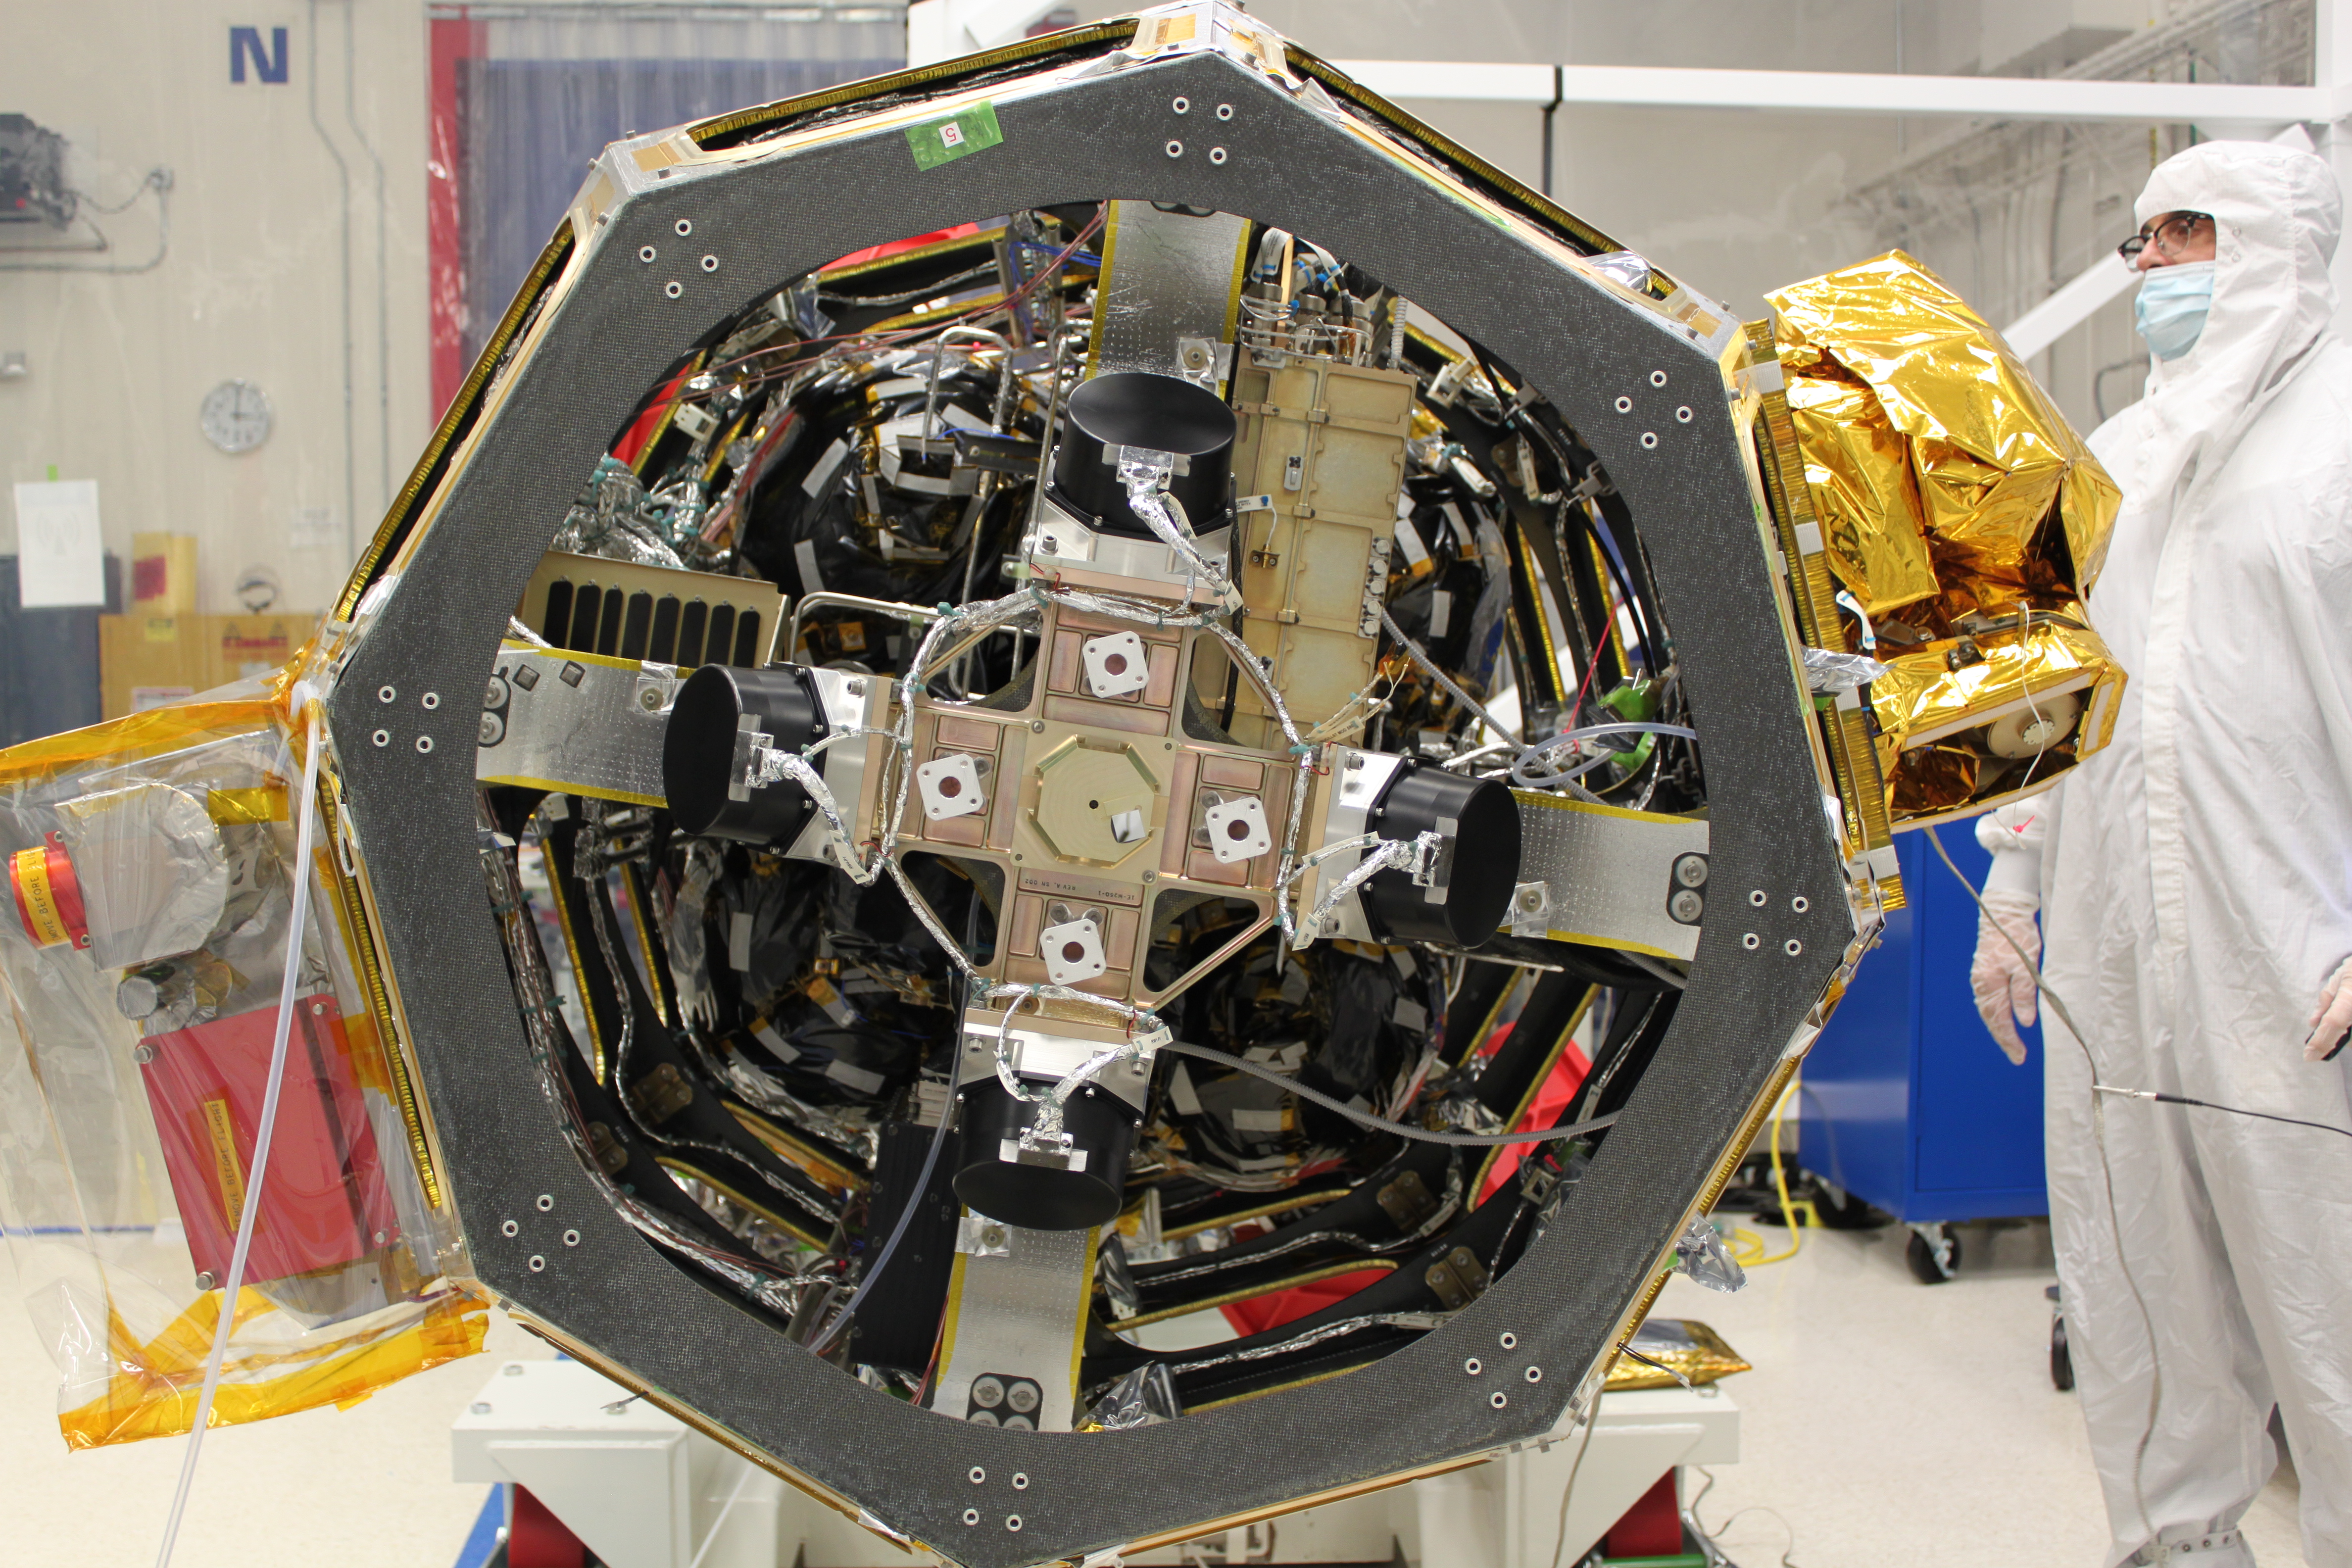

NASA's First Laser Communication System

A new NASA-developed, laser-based space communication system will enable higher rates of satellite communications similar in capability to high-speed fiber optic networks on Earth. The space terminal for the Lunar Laser Communication Demonstration (LLCD), NASA's first high-data-rate laser communication system, was recently integrated onto the Lunar Atmosphere and Dust Environment Explorer (LADEE) spacecraft. LLCD will demonstrate laser communications from lunar orbit to Earth at six times the rate of the best modern-day advanced radio communication systems. ----- What is LADEE? The Lunar Atmosphere and Dust Environment Explorer (LADEE) is designed to study the Moon's thin exosphere and the lunar dust environment. An "exosphere" is an atmosphere that is so thin and tenuous that molecules don't collide with each other. Studying the Moon's exosphere will help scientists understand other planetary bodies with exospheres too, like Mercury and some of Jupiter's bigger moons. The orbiter will determine the density, composition and temporal and spatial variability of the Moon's exosphere to help us understand where the species in the exosphere come from and the role of the solar wind, lunar surface and interior, and meteoric infall as sources. The mission will also examine the density and temporal and spatial variability of dust particles that may get lofted into the atmosphere. The mission also will test several new technologies, including a modular spacecraft bus that may reduce the cost of future deep space missions and demonstrate two-way high rate laser communication for the first time from the Moon. LADEE now is ready to launch when the window opens on Sept. 6, 2013.

Credit: NASA